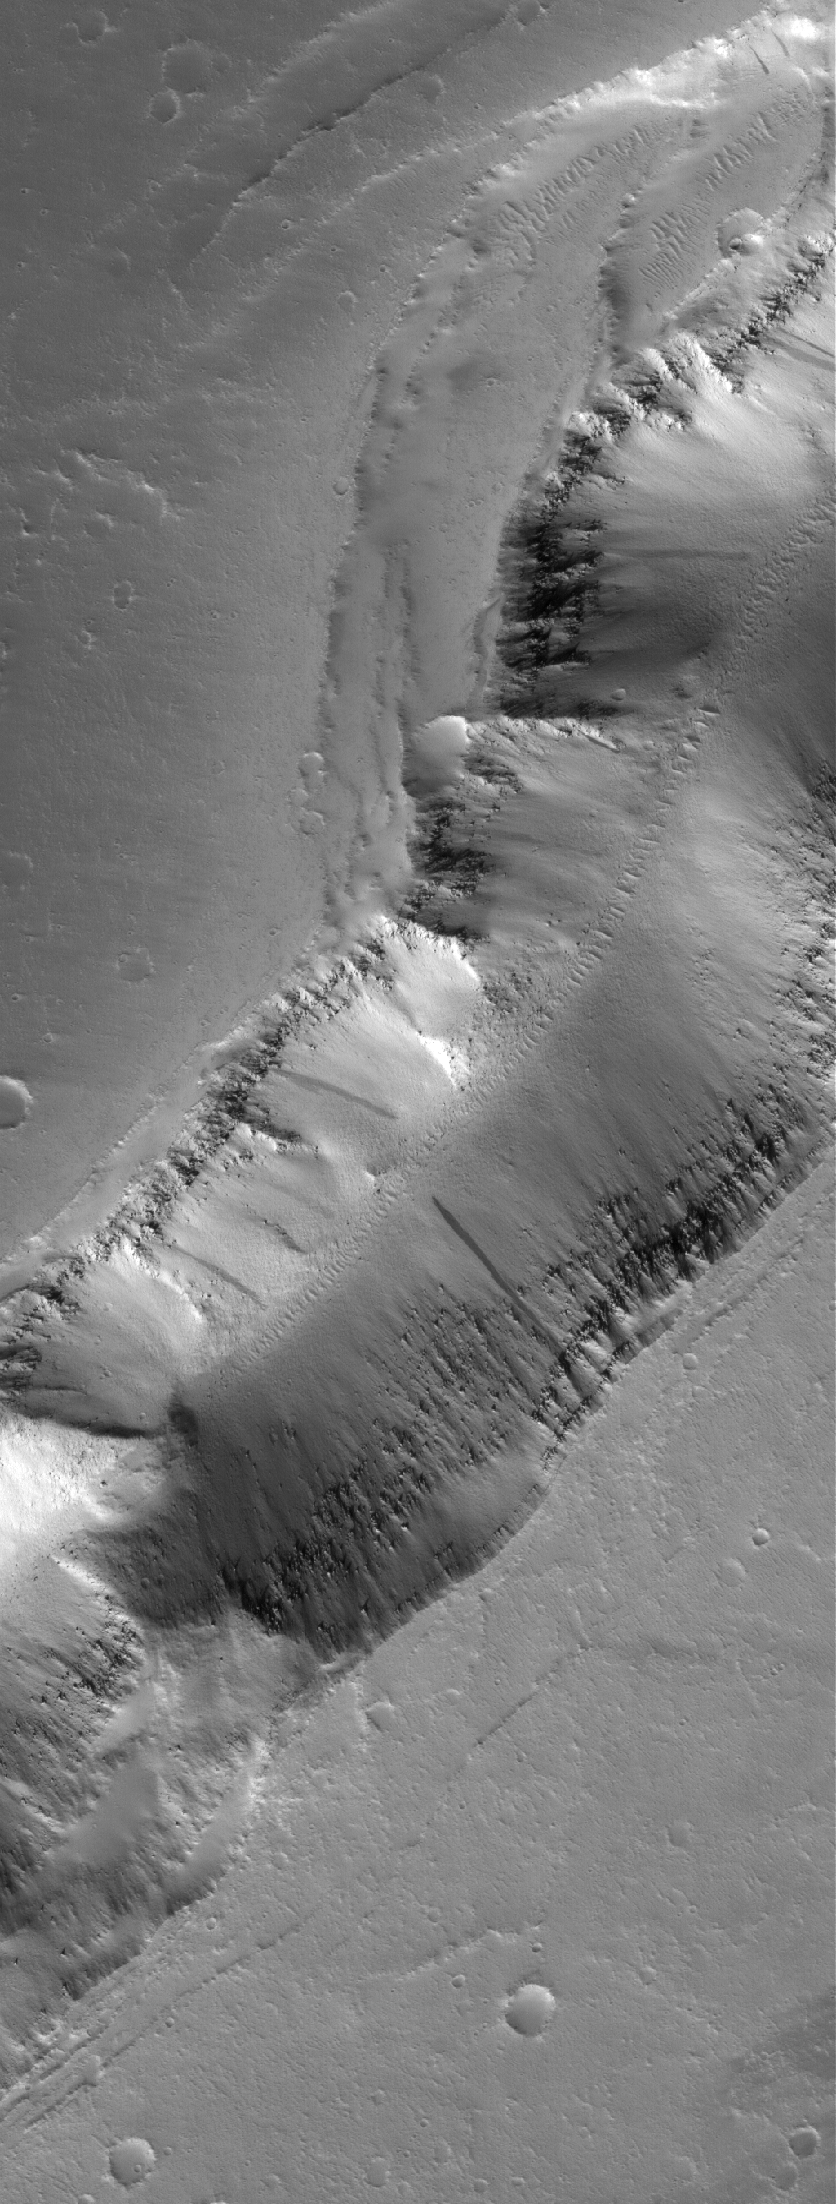

Tractus Catena Pits

3 December 2005
This Mars Global Surveyor (MGS) Mars Orbiter Camera (MOC) image shows a trough formed of coalesced collapse pits in the Tractus Catena region of northern Tharsis, Mars.

Location near: 30.6°N, 99.3°W
Image width: width: ~3 km (~1.9 mi)
Illumination from: lower left
Season: Northern Winter

Credit: NASA/JPL/Malin Space Science Systems